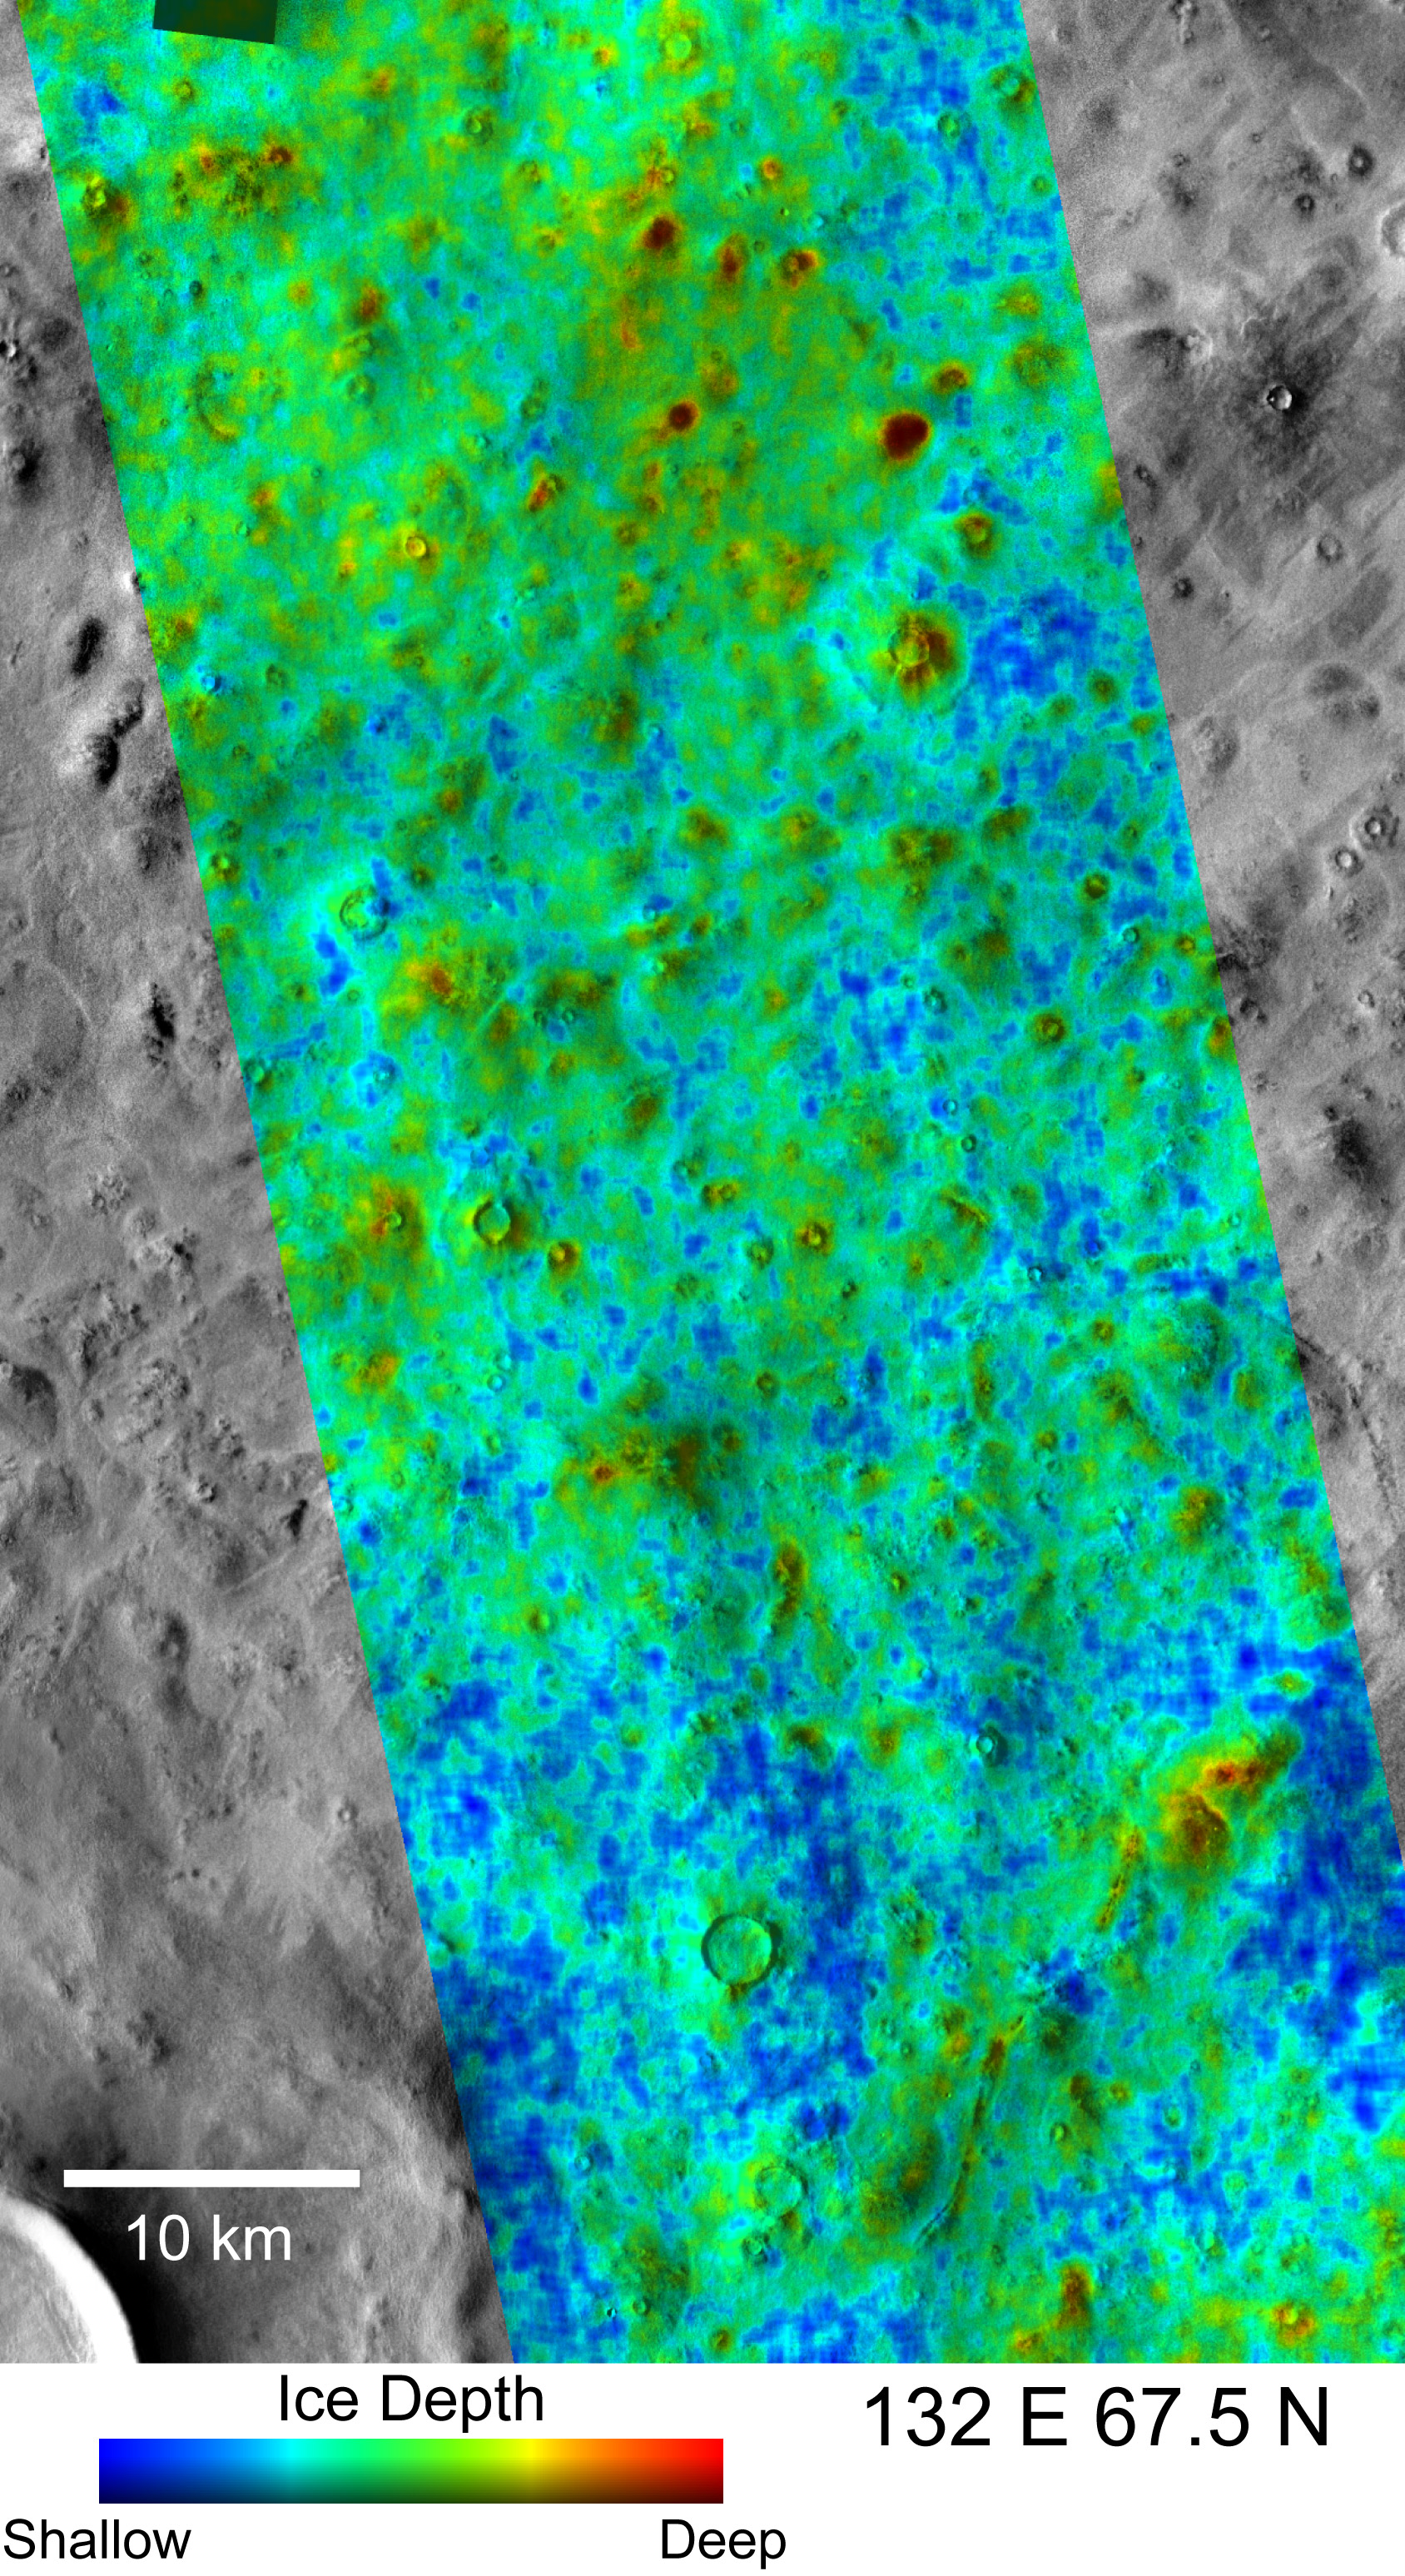

Depth-to-Ice Map of an Arctic Site on Mars

Color coding in this map of a far-northern site on Mars indicates the change in nighttime ground-surface temperature between summer and fall. This site, like most of high-latitude Mars, has water ice mixed with soil near the surface. The ice is probably in a rock-hard frozen layer beneath a few centimeters or inches of looser, dry soil. The amount of temperature change at the surface likely corresponds to how close to the surface the icy material lies.

The dense, icy layer retains heat better than the looser soil above it, so where the icy layer is closer to the surface, the surface temperature changes more slowly than where the icy layer is buried deeper. On the map, areas of the surface that cooled more slowly between summer and autumn (interpreted as having the ice closer to the surface) are coded blue and green. Areas that cooled more quickly (interpreted as having more distance to the ice) are coded red and yellow.

The depth to the top of the icy layer estimated from these observations, as little as 5 centimeters (2 inches), matches modeling of where it would be if Mars has an active cycle of water being exchanged by diffusion between atmospheric water vapor and subsurface water ice.

This map and its interpretation are in a May 3, 2007, report in the journal Nature by Joshua Bandfield of Arizona State University, Tempe. The Thermal Emission Imaging System camera on NASA’s Mars Odyssey orbiter collected the data presented in the map. The site is centered near 67.5 degrees north latitude, 132 degrees east longitude, in the Martian arctic plains called Vastitas Borealis. It was formerly a candidate landing site for NASA’s Phoenix Mars Lander mission. This site is within the portion of the planet where, in 2002, the Gamma Ray Spectrometer suite of instruments on Mars Odyssey found evidence for water ice lying just below the surface. The information from the Gamma Ray Spectrometer is averaged over patches of ground hundreds of kilometers or miles wide. The information from the Thermal Emission Imaging System allows more than 100-fold higher resolution in mapping variations in the depth to ice.

The Thermal Emission Imaging System observed the site in infrared wavelengths during night time, providing surface-temperature information, once on March 13, 2005, during summer in Mars’ northern hemisphere, and again on April 8, 2005, during autumn there. The colors on this map signify relative differences in how much the surface temperature changed between those two observations. Blue indicates the locations with the least change. Red indicates areas with most change. Modeling provides estimates that the range of temperature changes shown in this map corresponds to a range in depth-to-ice of 5 centimeters (2 inches) to more than 18 centimeters (more than 7 inches). The sensitivity of this method for estimating the depth is not good for depths greater than about 20 centimeters (8 inches).

The temperature-change data are overlaid on a mosaic of black-and-white, daytime images taken in visible-light wavelengths by the same camera, providing information about shapes in the landscape. The 10-kilometer scale bar is 6.2 miles long.

NASA’s Jet Propulsion Laboratory manages the Mars Odyssey mission for NASA’s Science Mission Directorate, Washington, D.C. The Thermal Emission Imaging System was developed by Arizona State University in collaboration with Raytheon Santa Barbara Remote Sensing. Lockheed Martin Space Systems, Denver, is the prime contractor for the Odyssey project, and developed and built the orbiter. Mission operations are conducted jointly from Lockheed Martin and from JPL, a division of the California Institute of Technology in Pasadena.

Credit: NASA/JPL/ASU